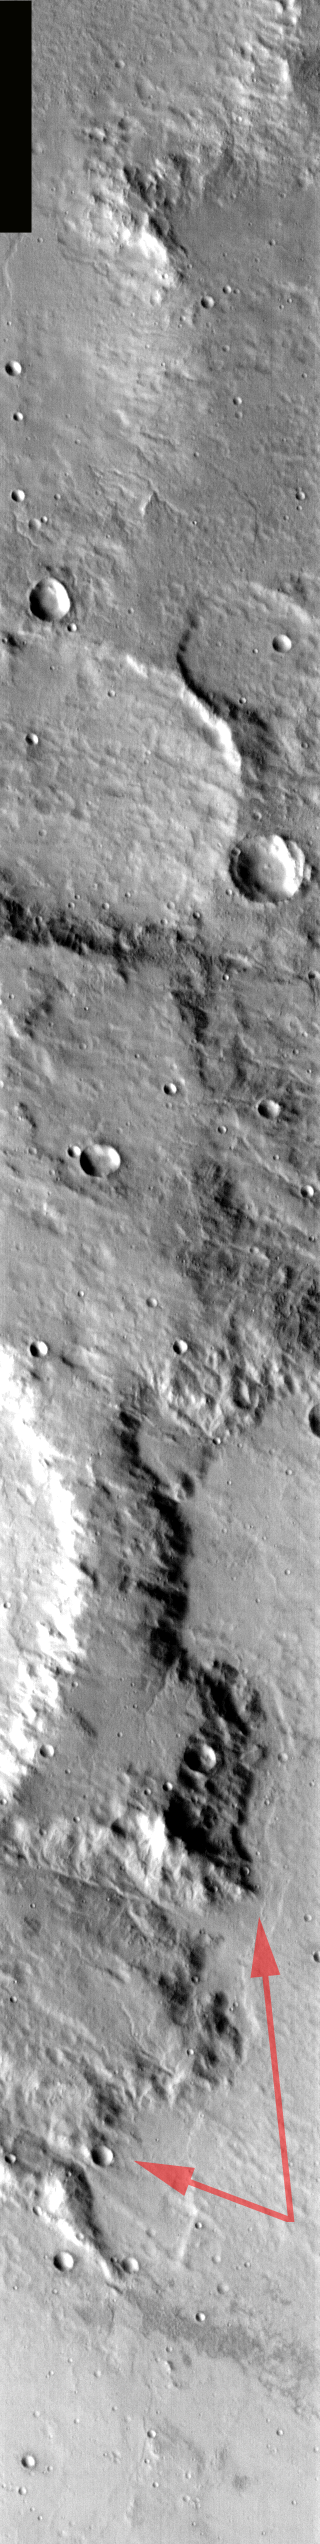

Scylla Scopulus

Released August 27, 2004

The THEMIS Image of the Day will be exploring the nomenclature of Mars for the next three weeks.

Scylla Scopulus

Scolupus: lobate of irregular scarpScylla: The nymph Scylla was turned into a 6-headed monster by the sorceress Circe. As a monster Scylla ate six of Odysseus’ crewmen in Homer’s Odyssey.
Scylla Scopulus is an irregular scarp located in the southern highlands of Mars. The arrows on the daytime IR image are pointing to the scarp where it crosses the image. Scylla Scopulus faces eastward, while Charybdis Scopulus [located to the east of Scylla] faces westward.

Nomenclature Fact of the Day: The asteroid Gaspra was named for a spa in the Crimea, so its craters are named for spas worldwide.

Image information: IR instrument. Latitude -20.1, Longitude 19 East (341 West). 100 meter/pixel resolution.

Note: this THEMIS visual image has not been radiometrically nor geometrically calibrated for this preliminary release. An empirical correction has been performed to remove instrumental effects. A linear shift has been applied in the cross-track and down-track direction to approximate spacecraft and planetary motion. Fully calibrated and geometrically projected images will be released through the Planetary Data System in accordance with Project policies at a later time.

NASA’s Jet Propulsion Laboratory manages the 2001 Mars Odyssey mission for NASA’s Office of Space Science, Washington, D.C. The Thermal Emission Imaging System (THEMIS) was developed by Arizona State University, Tempe, in collaboration with Raytheon Santa Barbara Remote Sensing. The THEMIS investigation is led by Dr. Philip Christensen at Arizona State University. Lockheed Martin Astronautics, Denver, is the prime contractor for the Odyssey project, and developed and built the orbiter. Mission operations are conducted jointly from Lockheed Martin and from JPL, a division of the California Institute of Technology in Pasadena.

Credit: NASA/JPL/Arizona State University